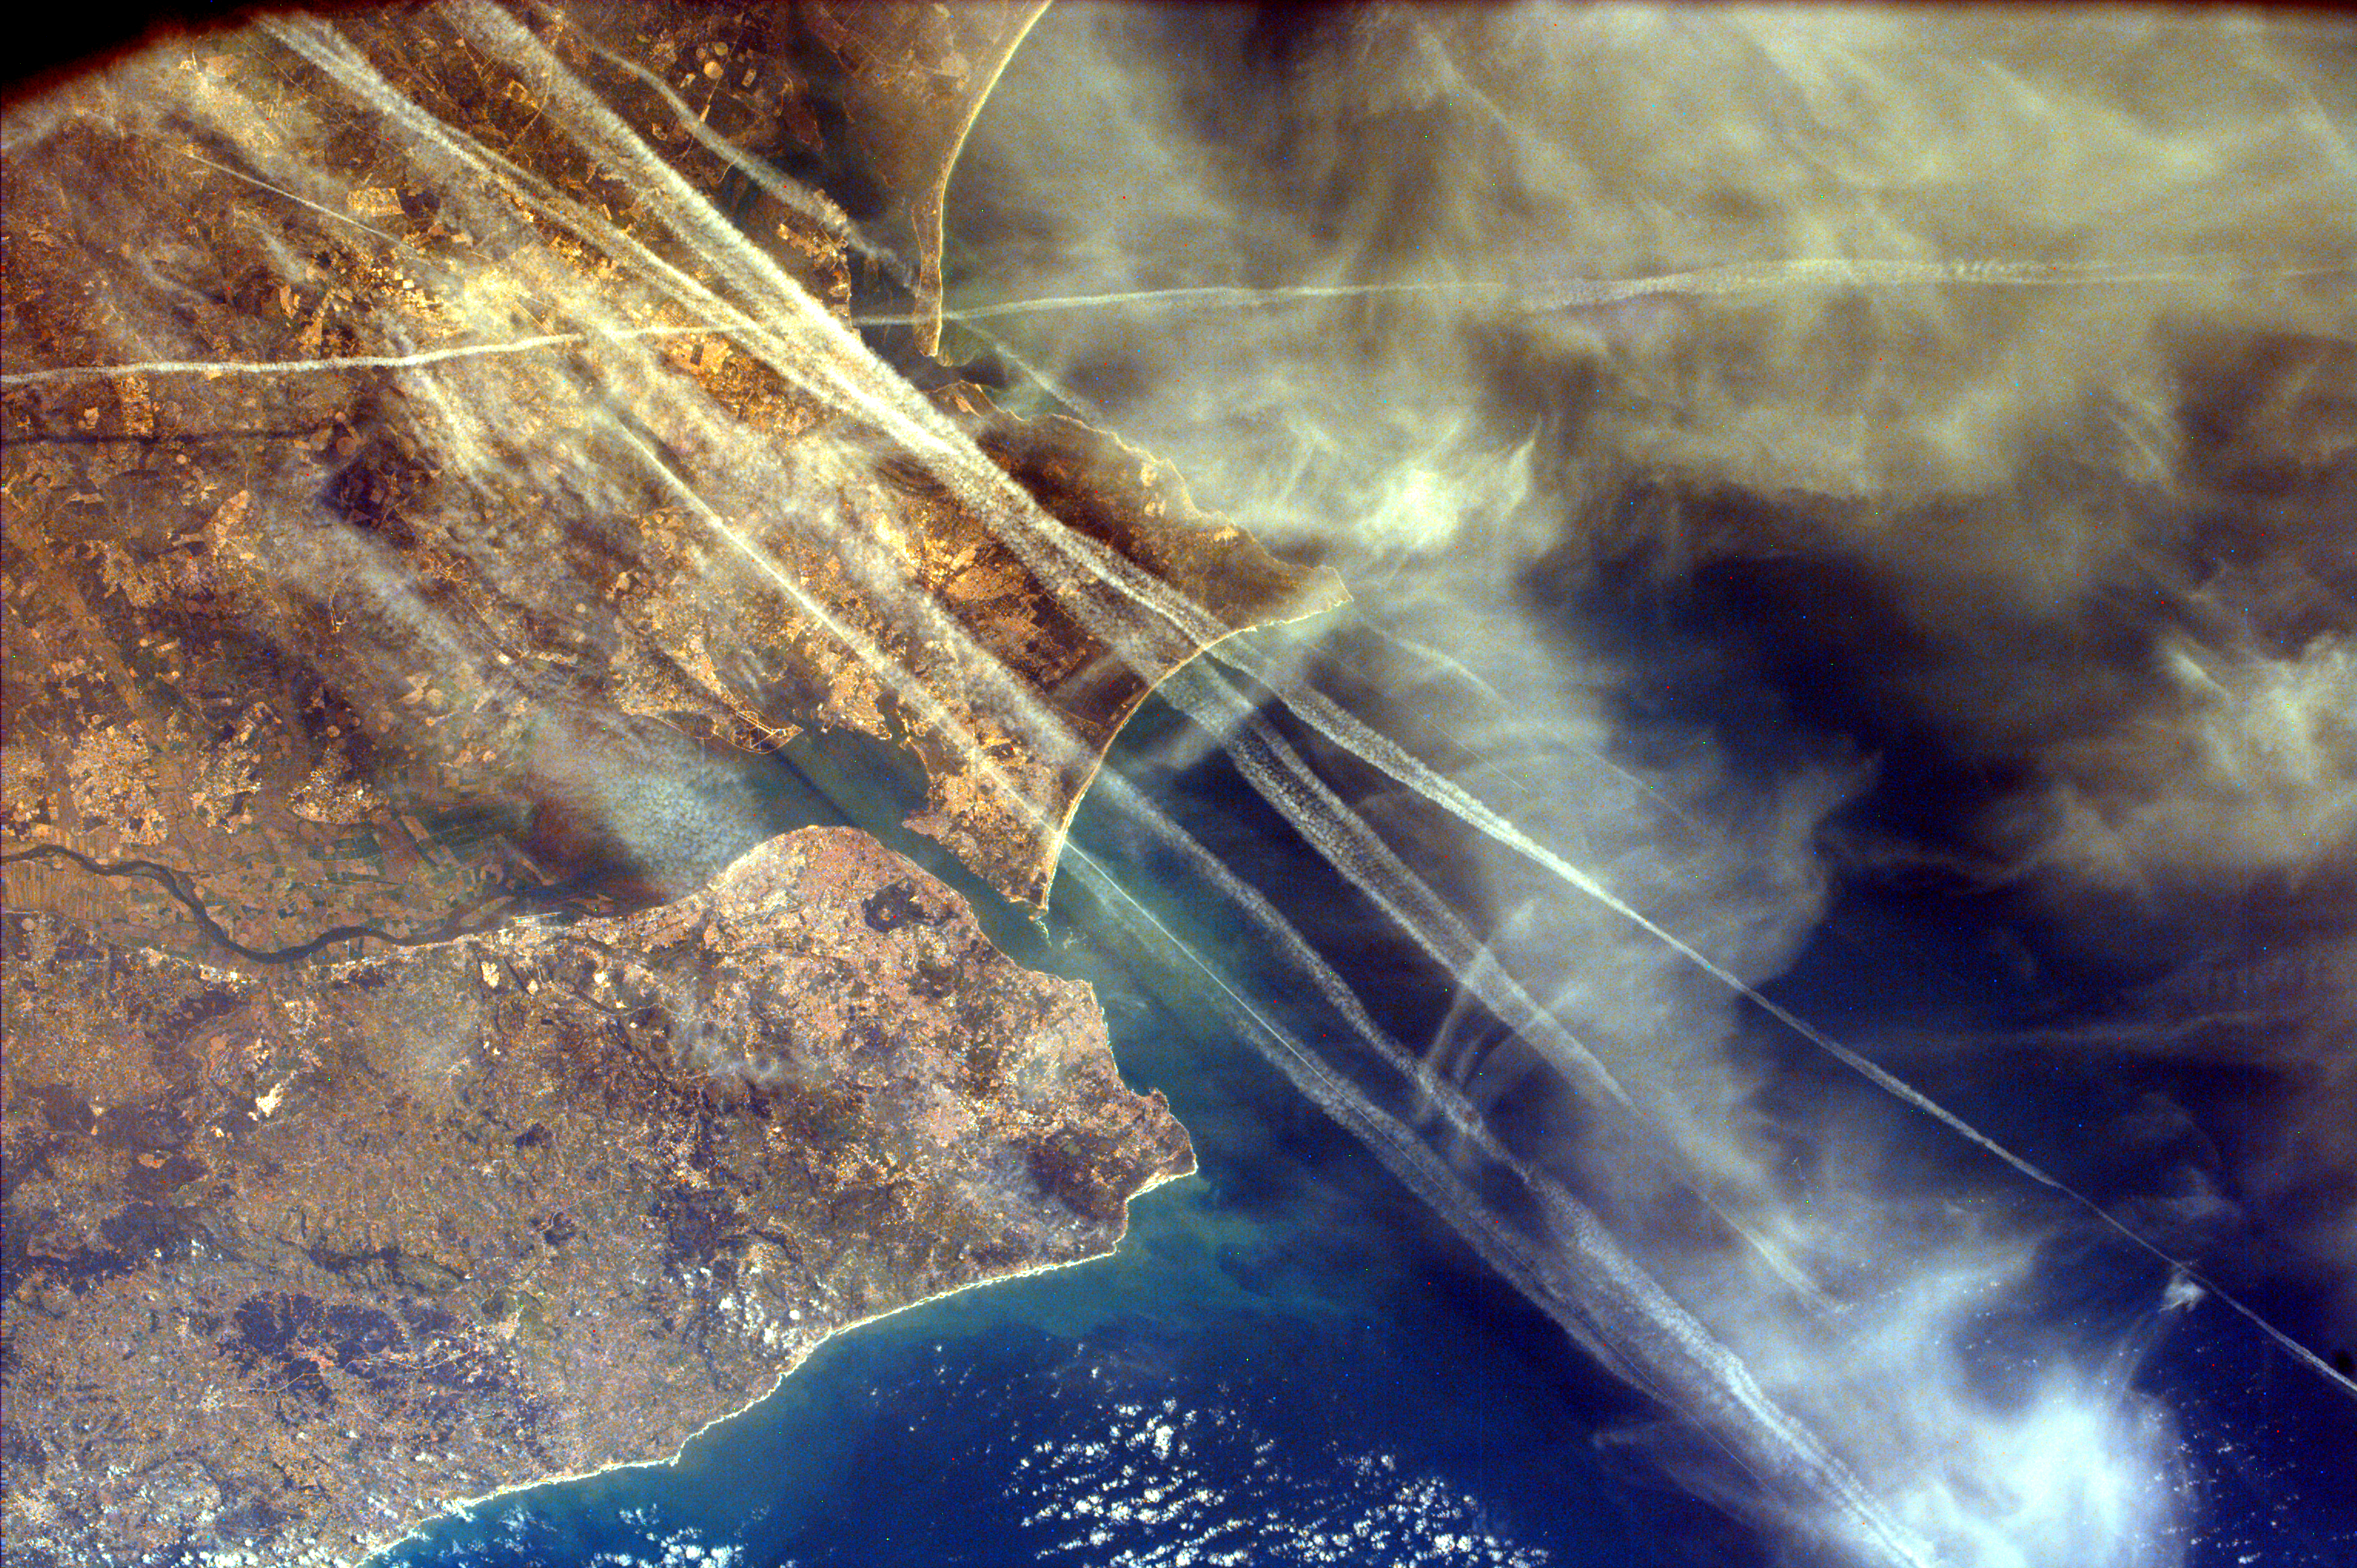

Contrails over Lisbon, Portugal

Lisbon, the capital of Portugal, is also its largest city containing one-fifth of the country’s population. The superb natural harbor at Lisbon is a commercially important European port handling much of the import-export traffic for Portugal and Spain. The Tagus River, which meets the Atlantic Ocean at Lisbon, originates in central Spain. It provides limited access to the interior Iberian Peninsula because it descends from the great Meseta plateau of central Spain through narrow gorges.

Vapor trails, like those crossing this image, are formed by the combustion of airplane fuel when a plane passes through a part of the atmosphere with relatively high humidity. The contrails themselves are actually plumes of ice crystals that can persist in the atmosphere for several hours. Most of these contrails are probably intercontinental flights coming and going from Madrid, Spain.

This image was taken from the Space Shuttle on February 13, 2000.

Photojournal note:
EarthKAM was formerly known as KidSat.

Credit: NASA/JPL/UCSD/JSC